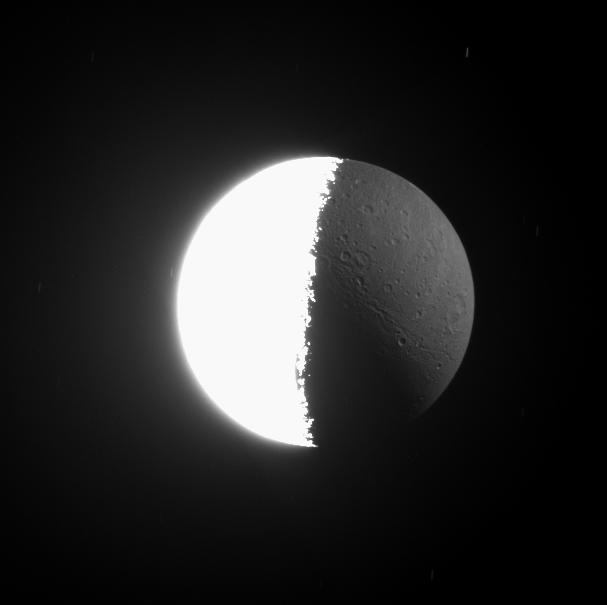

The Light of Night

As Cassini spacecraft images often show, the Sun is not the only source of illumination in the Saturn System. The huge, reflective planet also shines upon its moons.

This image was acquired by Cassini two minutes after PIA09886 and looks almost directly at down onto the north pole of Dione (1,126 kilometers, or 700 miles across). The left side of this image is illuminated by the Sun, and most of the right side is lit by reflected light from Saturn. Several background stars made faint trails across the sky during this long exposure.

The image was taken in visible light with the Cassini spacecraft narrow-angle camera on March 22, 2008. The view was acquired at a distance of approximately 649,000 kilometers (403,000 miles) from Dione and at a Sun-Dione-spacecraft, or phase, angle of 99 degrees. Image scale is 4 kilometers (2 miles) per pixel.

The Cassini-Huygens mission is a cooperative project of NASA, the European Space Agency and the Italian Space Agency. The Jet Propulsion Laboratory, a division of the California Institute of Technology in Pasadena, manages the mission for NASA’s Science Mission Directorate, Washington, D.C. The Cassini orbiter and its two onboard cameras were designed, developed and assembled at JPL. The imaging operations center is based at the Space Science Institute in Boulder, Colo.

Credit: NASA/JPL/Space Science Institute